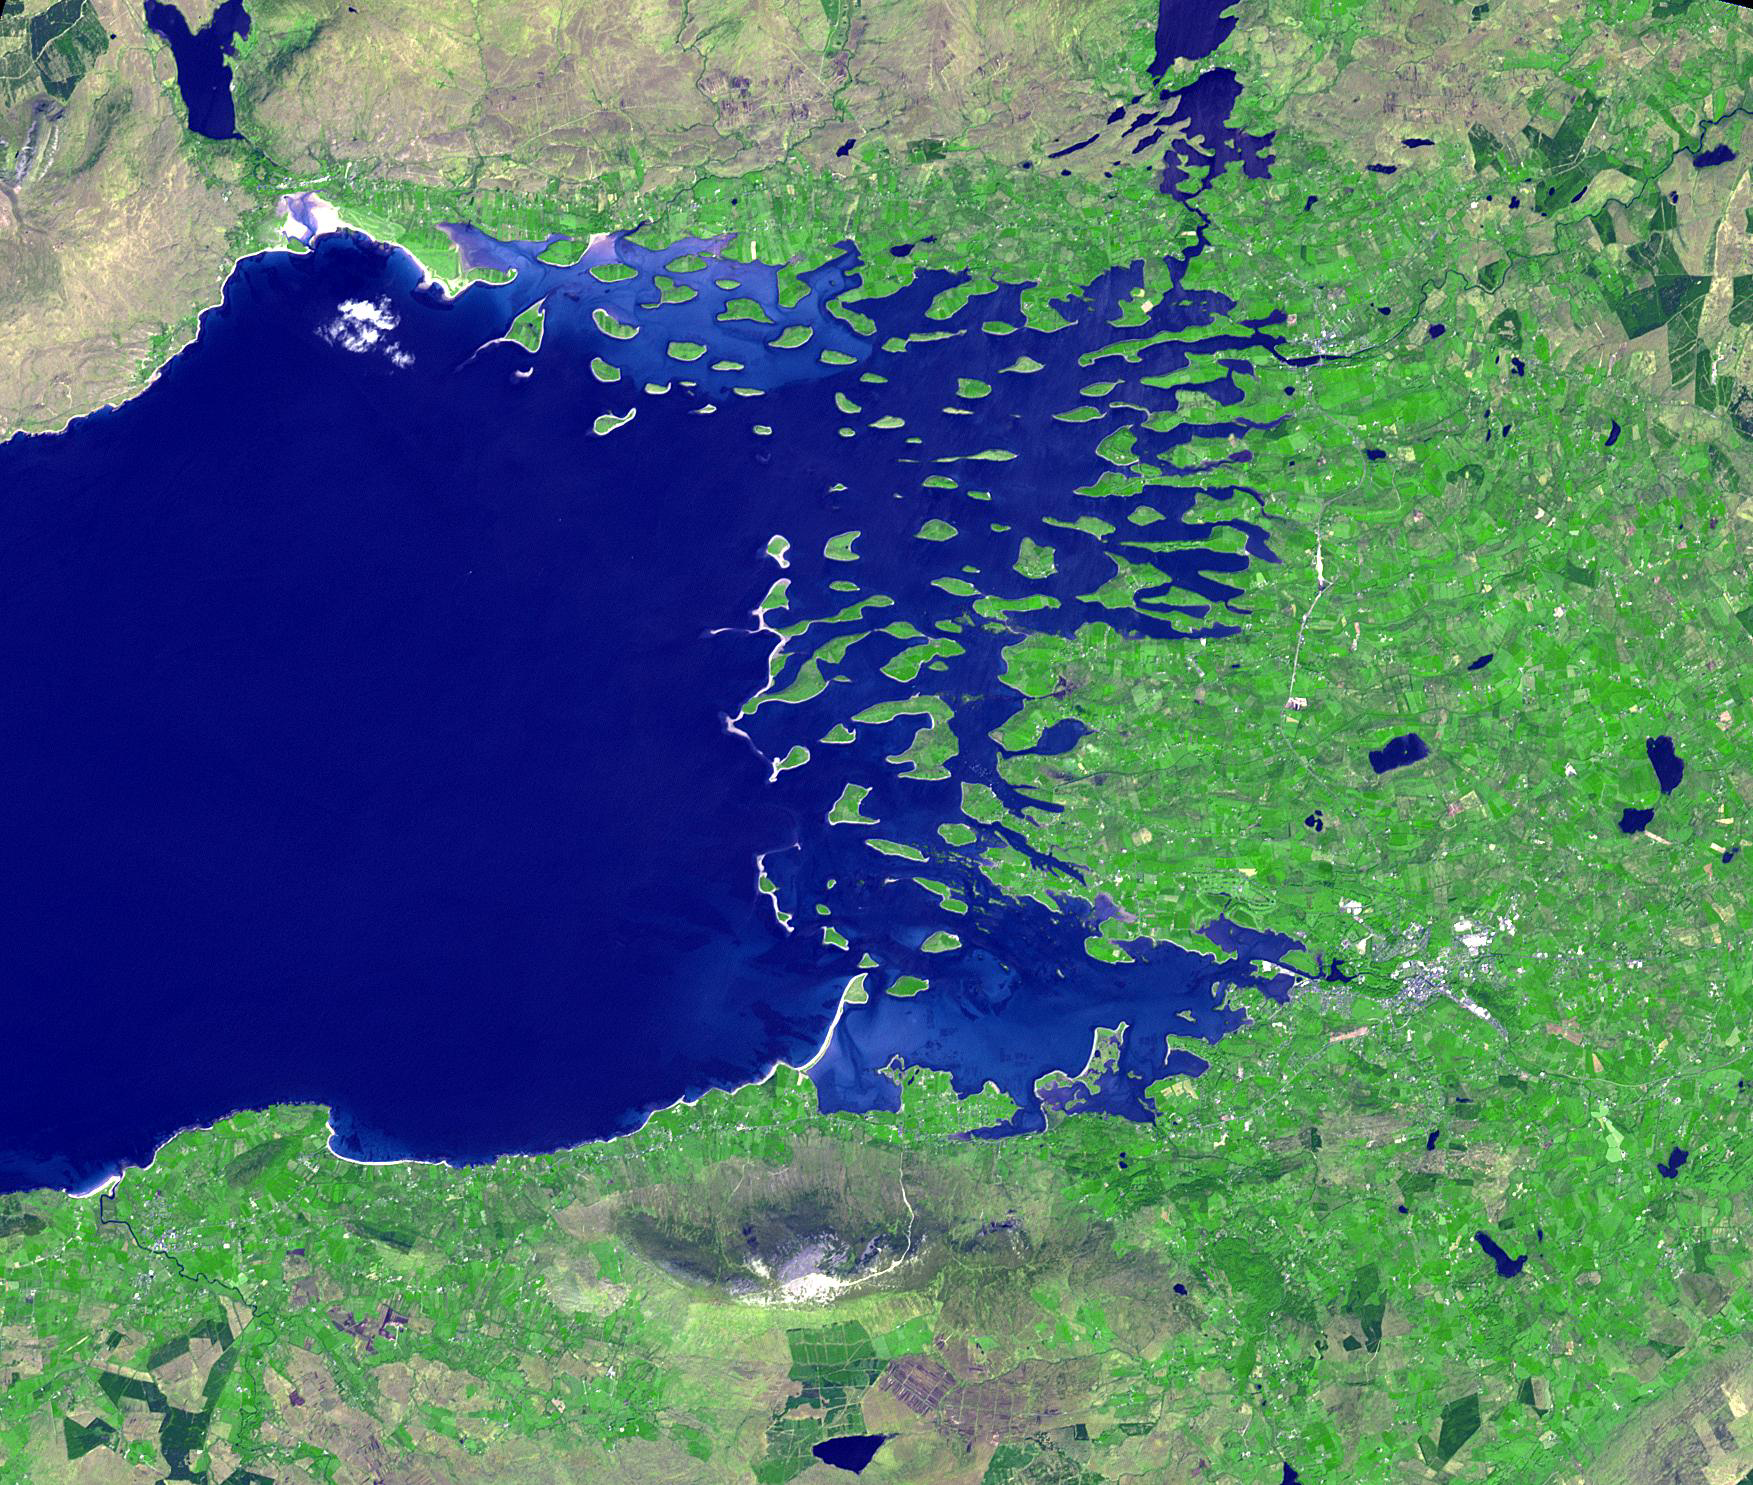

Clew Bay, Ireland

Clew Bay is in County Mayo, Republic of Ireland. It contains Ireland’s best example of sunken glacial drumlins. Clew Bay is associated with Grace O’Malley, the Pirate Queen during Elizabethan times; and Dorinish, a private island purchased by John Lennon. The drumlins are low hills formed from glacial sediment deposited at the end of the last Ice Age. The image was acquired May 31, 2016, covers an area of 22.5 by 26.2 km, and is located at 53.9 degrees north, 9.6 degrees west.

With its 14 spectral bands from the visible to the thermal infrared wavelength region and its high spatial resolution of 15 to 90 meters (about 50 to 300 feet), ASTER images Earth to map and monitor the changing surface of our planet. ASTER is one of five Earth-observing instruments launched Dec. 18, 1999, on Terra. The instrument was built by Japan’s Ministry of Economy, Trade and Industry. A joint U.S./Japan science team is responsible for validation and calibration of the instrument and data products.

The broad spectral coverage and high spectral resolution of ASTER provides scientists in numerous disciplines with critical information for surface mapping and monitoring of dynamic conditions and temporal change. Example applications are: monitoring glacial advances and retreats; monitoring potentially active volcanoes; identifying crop stress; determining cloud morphology and physical properties; wetlands evaluation; thermal pollution monitoring; coral reef degradation; surface temperature mapping of soils and geology; and measuring surface heat balance.

The U.S. science team is located at NASA’s Jet Propulsion Laboratory, Pasadena, Calif. The Terra mission is part of NASA’s Science Mission Directorate, Washington, D.C.

Credit: NASA/METI/AIST/Japan Space Systems, and U.S./Japan ASTER Science Team